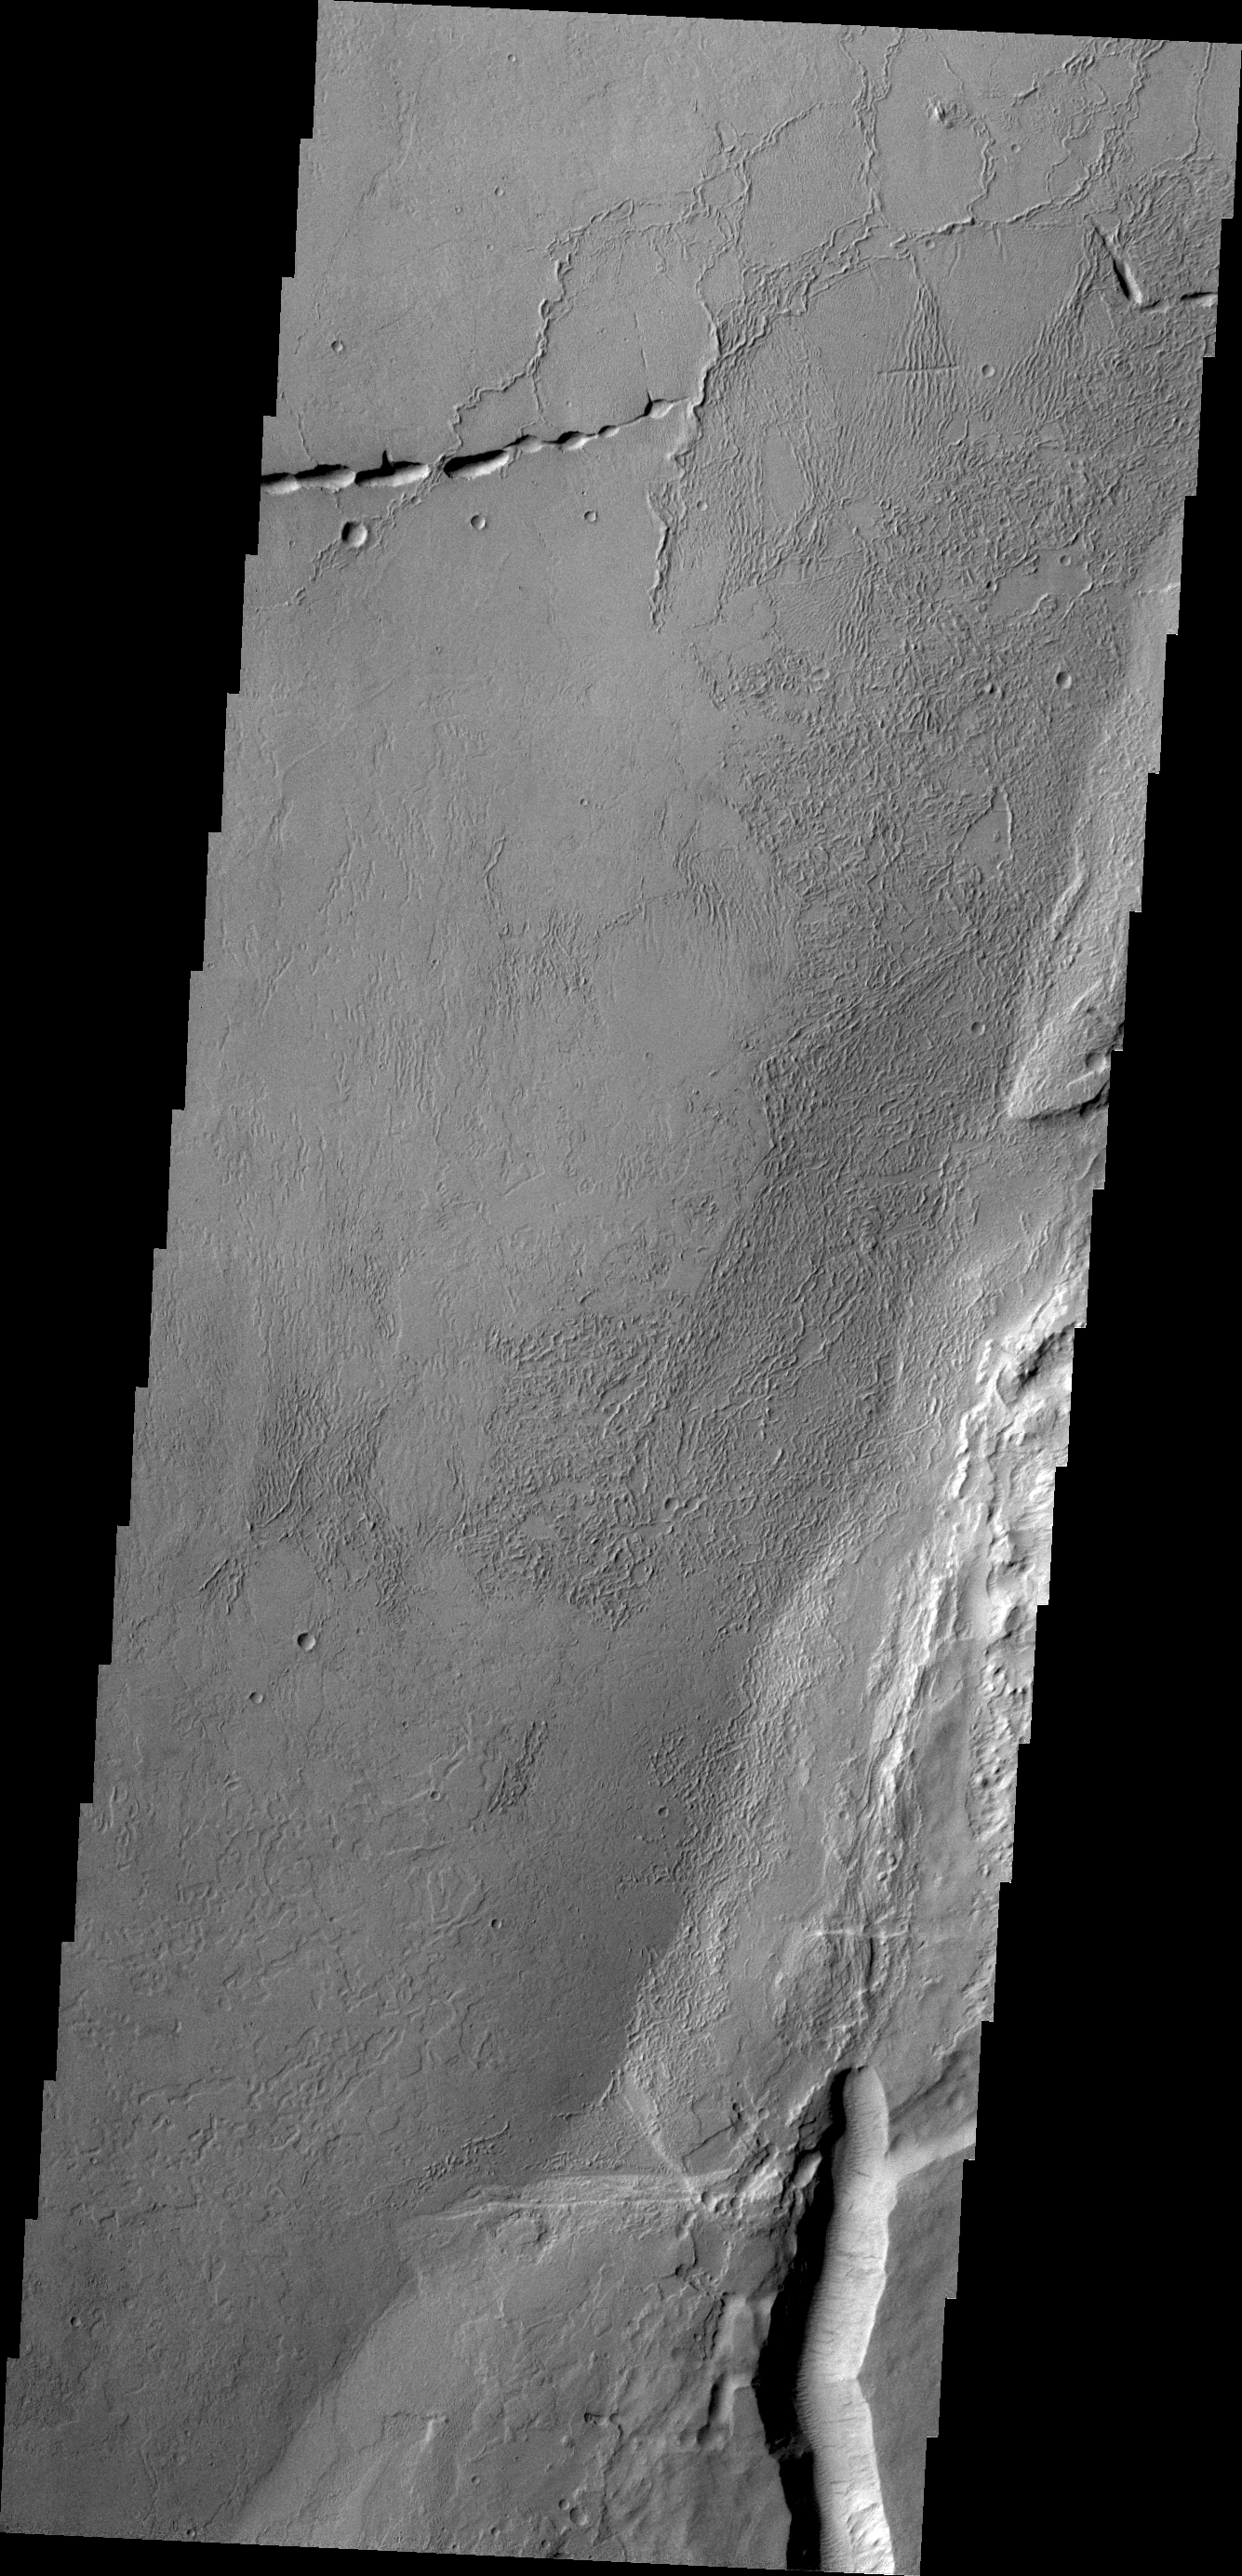

Echus Chasma

Echus Chasma separates the Tharsis region from Lunae Planum. This VIS image shows volcanic flow materials from Tharsis within the chasma.

Credit: NASA/JPL/ASU